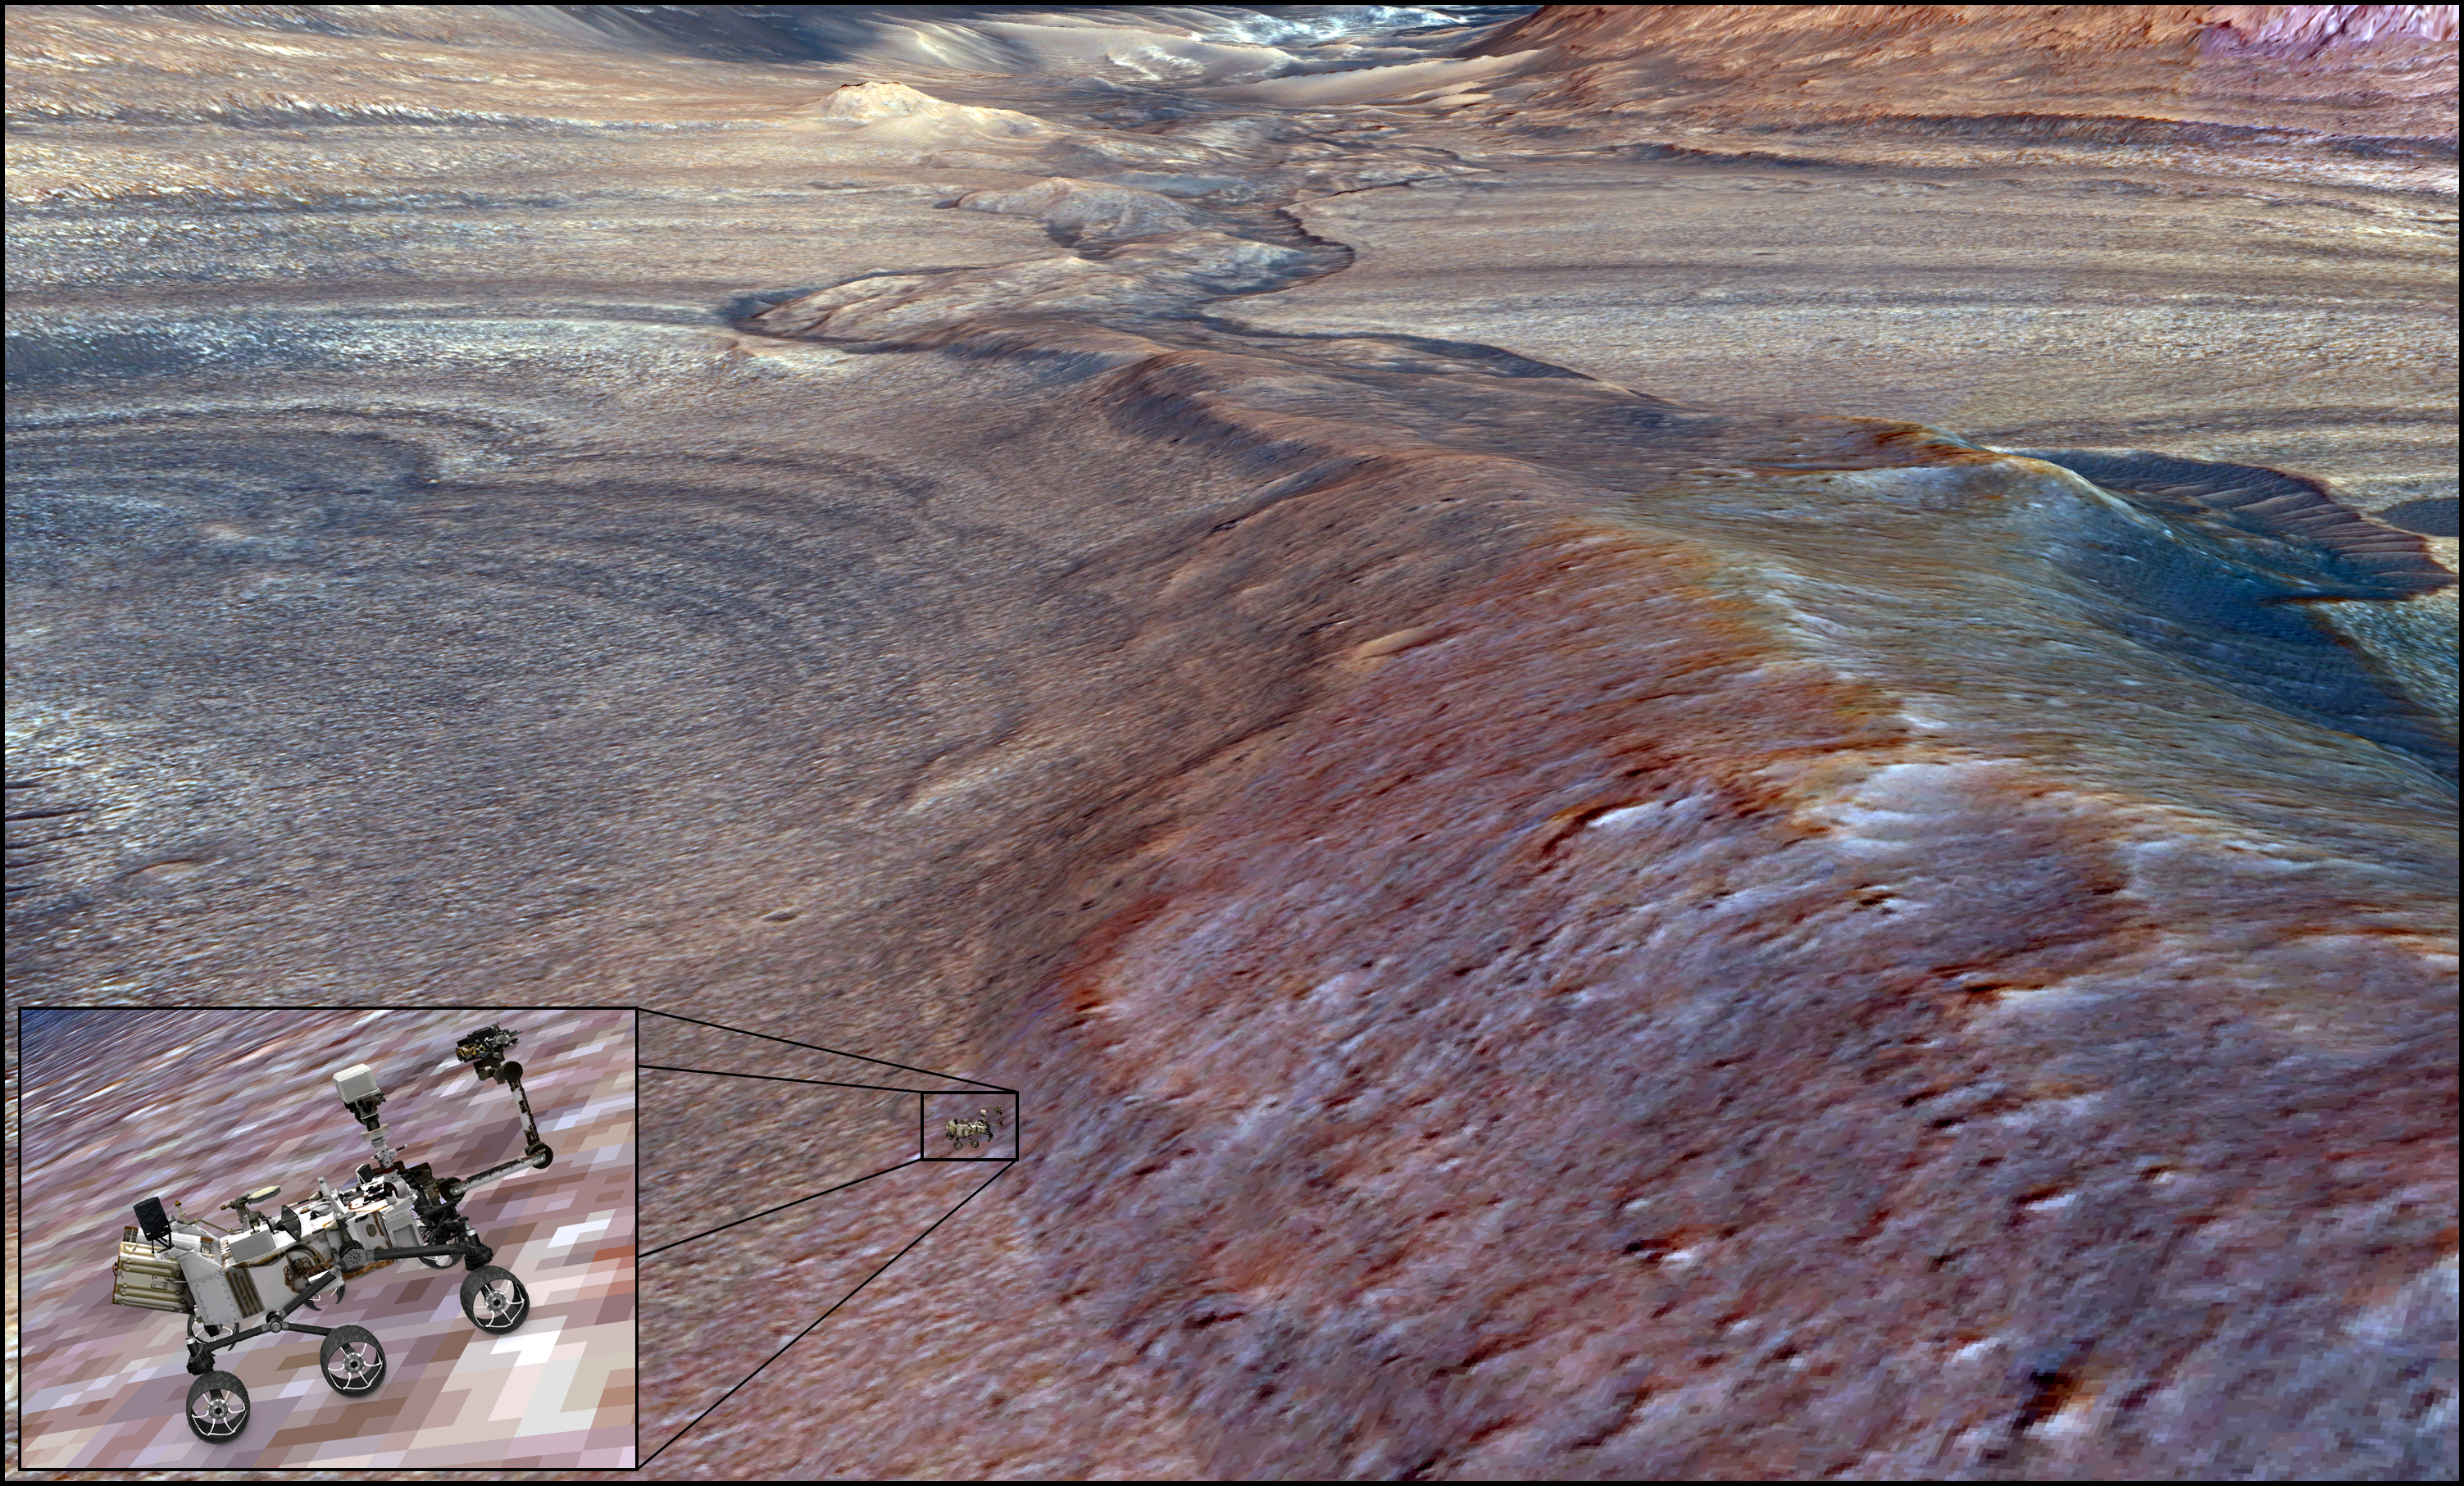

Rendering Depicts Curiosity at Gediz Vallis Ridge

NASA’s Curiosity Mars rover can be seen in this 3D rendering of Gediz Vallis Ridge, a formation the mission’s science team has long sought to explore. It took the mission four attempts over three years to finally reach the ridge in mid-August 2023. This rendering was created using science data and imagery captured from space by NASA’s Mars Reconnaissance Orbiter.

Curiosity team member Alex Bryk made the rendering using the same software the team uses to chart Curiosity’s route up Mount Sharp, which the rover has been ascending since 2014. Where Curiosity appears in this image, the ridge is estimated to be nearly 70 feet (21 meters) tall. After spending Aug. 14-25 at the ridge, Curiosity departed to drive farther up the mountain; the rover’s team will be searching for a path to the left side of the channel that’s seen at the top of this image.

Curiosity was built by NASA’s Jet Propulsion Laboratory, which is managed by Caltech in Pasadena, California. JPL leads the mission on behalf of NASA’s Science Mission Directorate in Washington.

Credit: NASA/JPL-Caltech/UC Berkeley